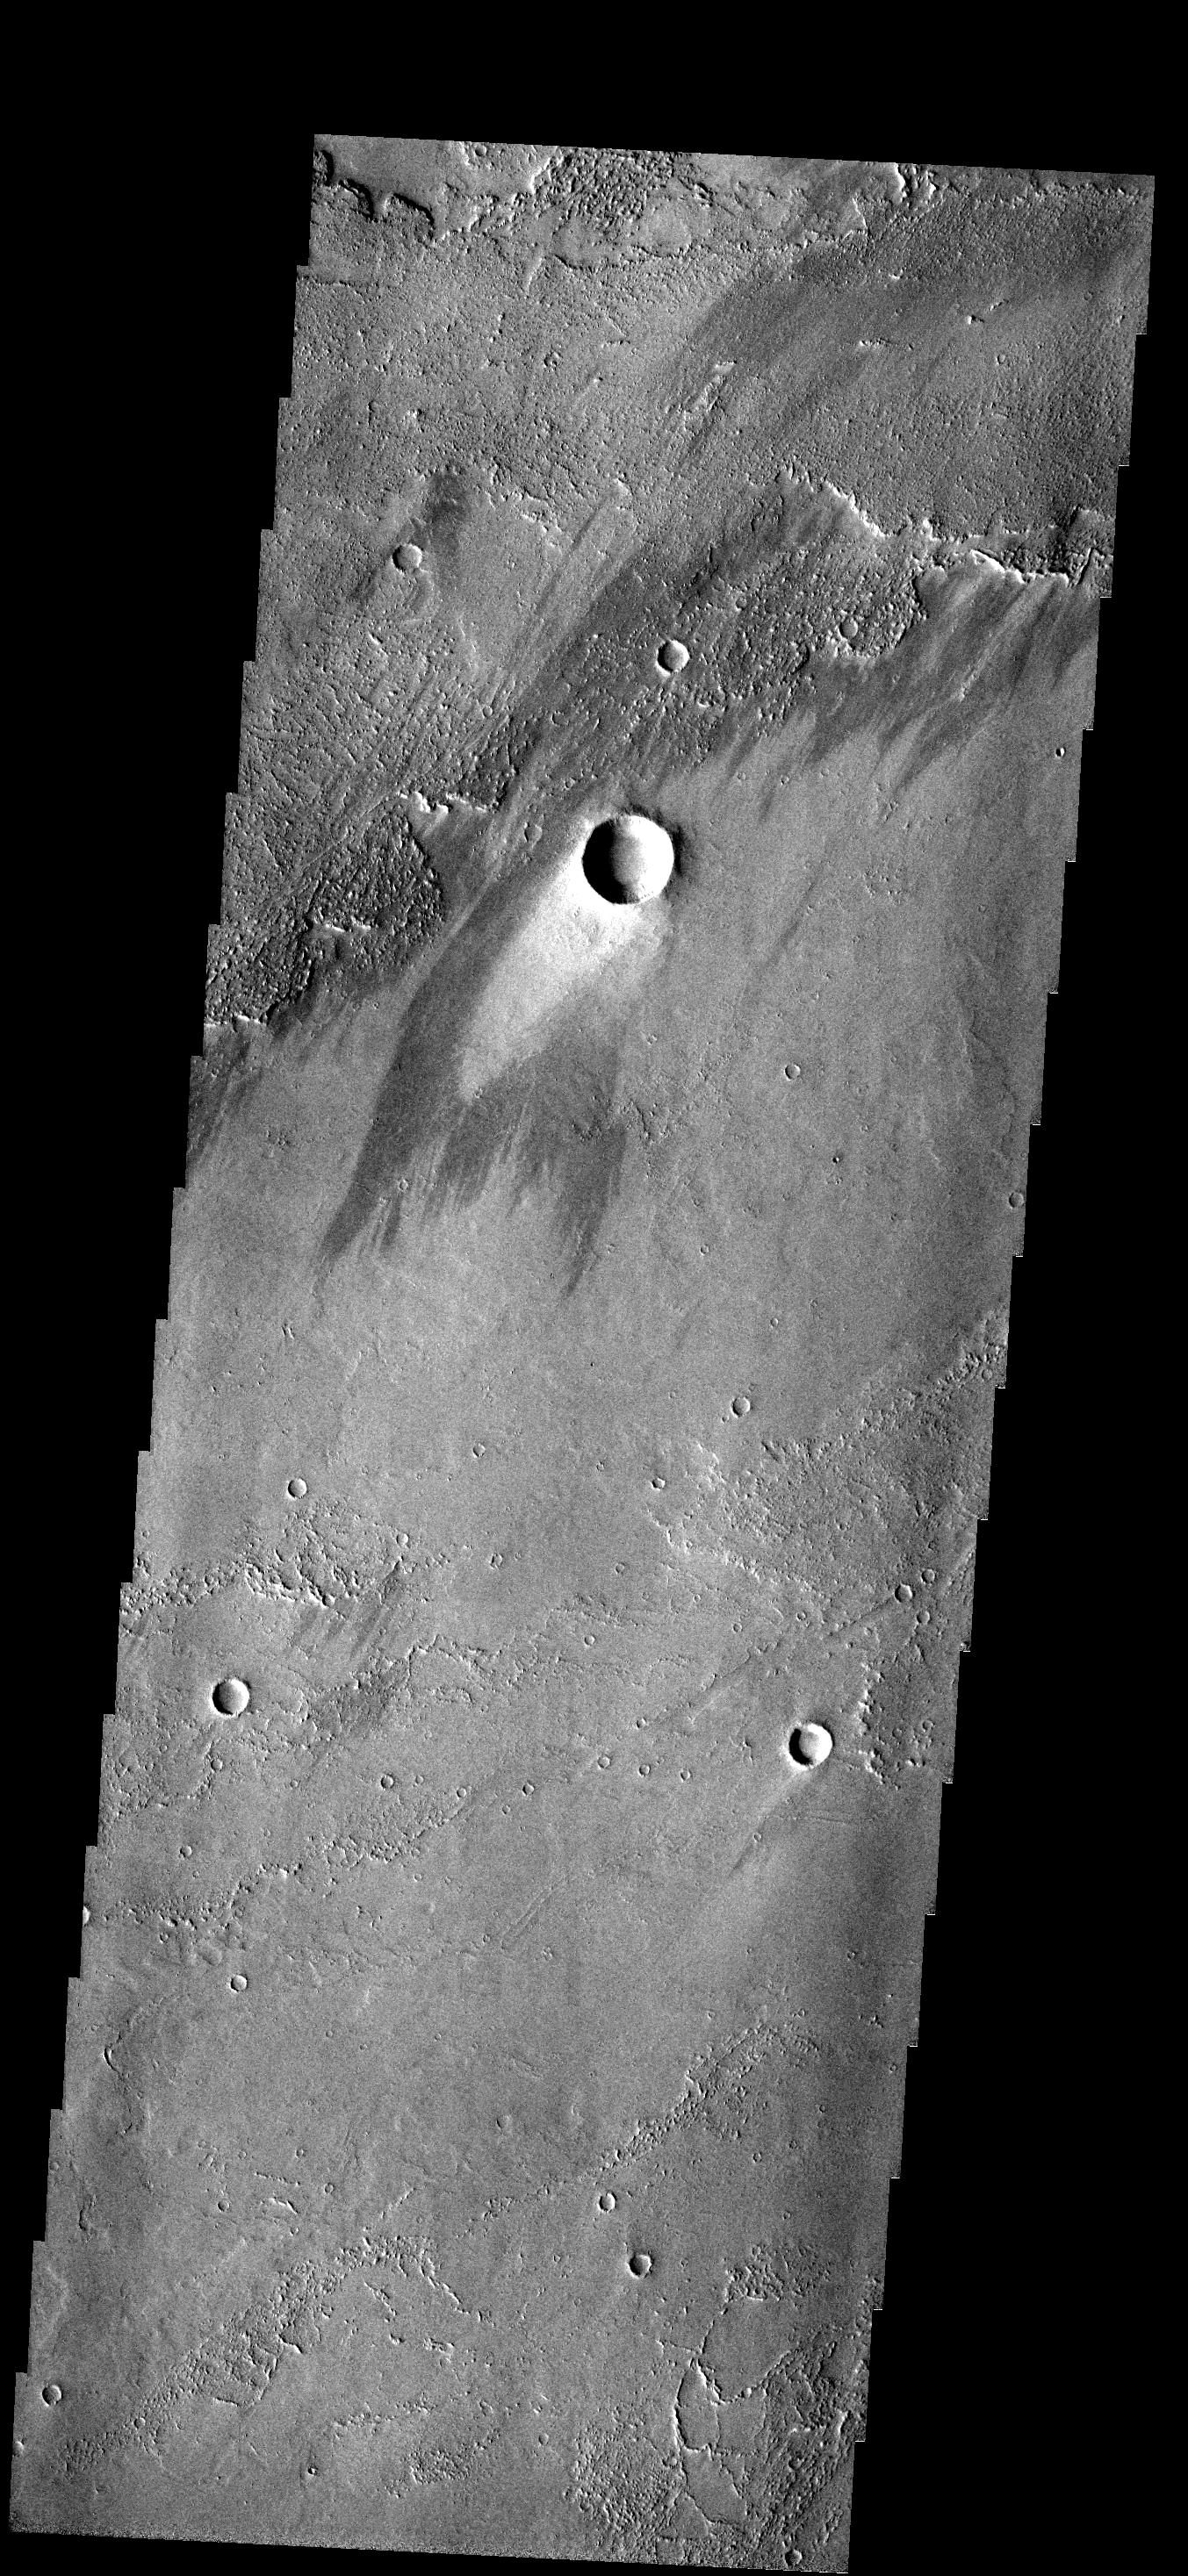

Windstreak

This beautiful windstreak is located on the lava flows from Arsia Mons.

Image information: VIS instrument. Latitude -17.0N, Longitude 229.2E. 17 meter/pixel resolution.

Note: this THEMIS visual image has not been radiometrically nor geometrically calibrated for this preliminary release. An empirical correction has been performed to remove instrumental effects. A linear shift has been applied in the cross-track and down-track direction to approximate spacecraft and planetary motion. Fully calibrated and geometrically projected images will be released through the Planetary Data System in accordance with Project policies at a later time.

NASA’s Jet Propulsion Laboratory manages the 2001 Mars Odyssey mission for NASA’s Office of Space Science, Washington, D.C. The Thermal Emission Imaging System (THEMIS) was developed by Arizona State University, Tempe, in collaboration with Raytheon Santa Barbara Remote Sensing. The THEMIS investigation is led by Dr. Philip Christensen at Arizona State University. Lockheed Martin Astronautics, Denver, is the prime contractor for the Odyssey project, and developed and built the orbiter. Mission operations are conducted jointly from Lockheed Martin and from JPL, a division of the California Institute of Technology in Pasadena.

Credit: NASA/JPL/ASU